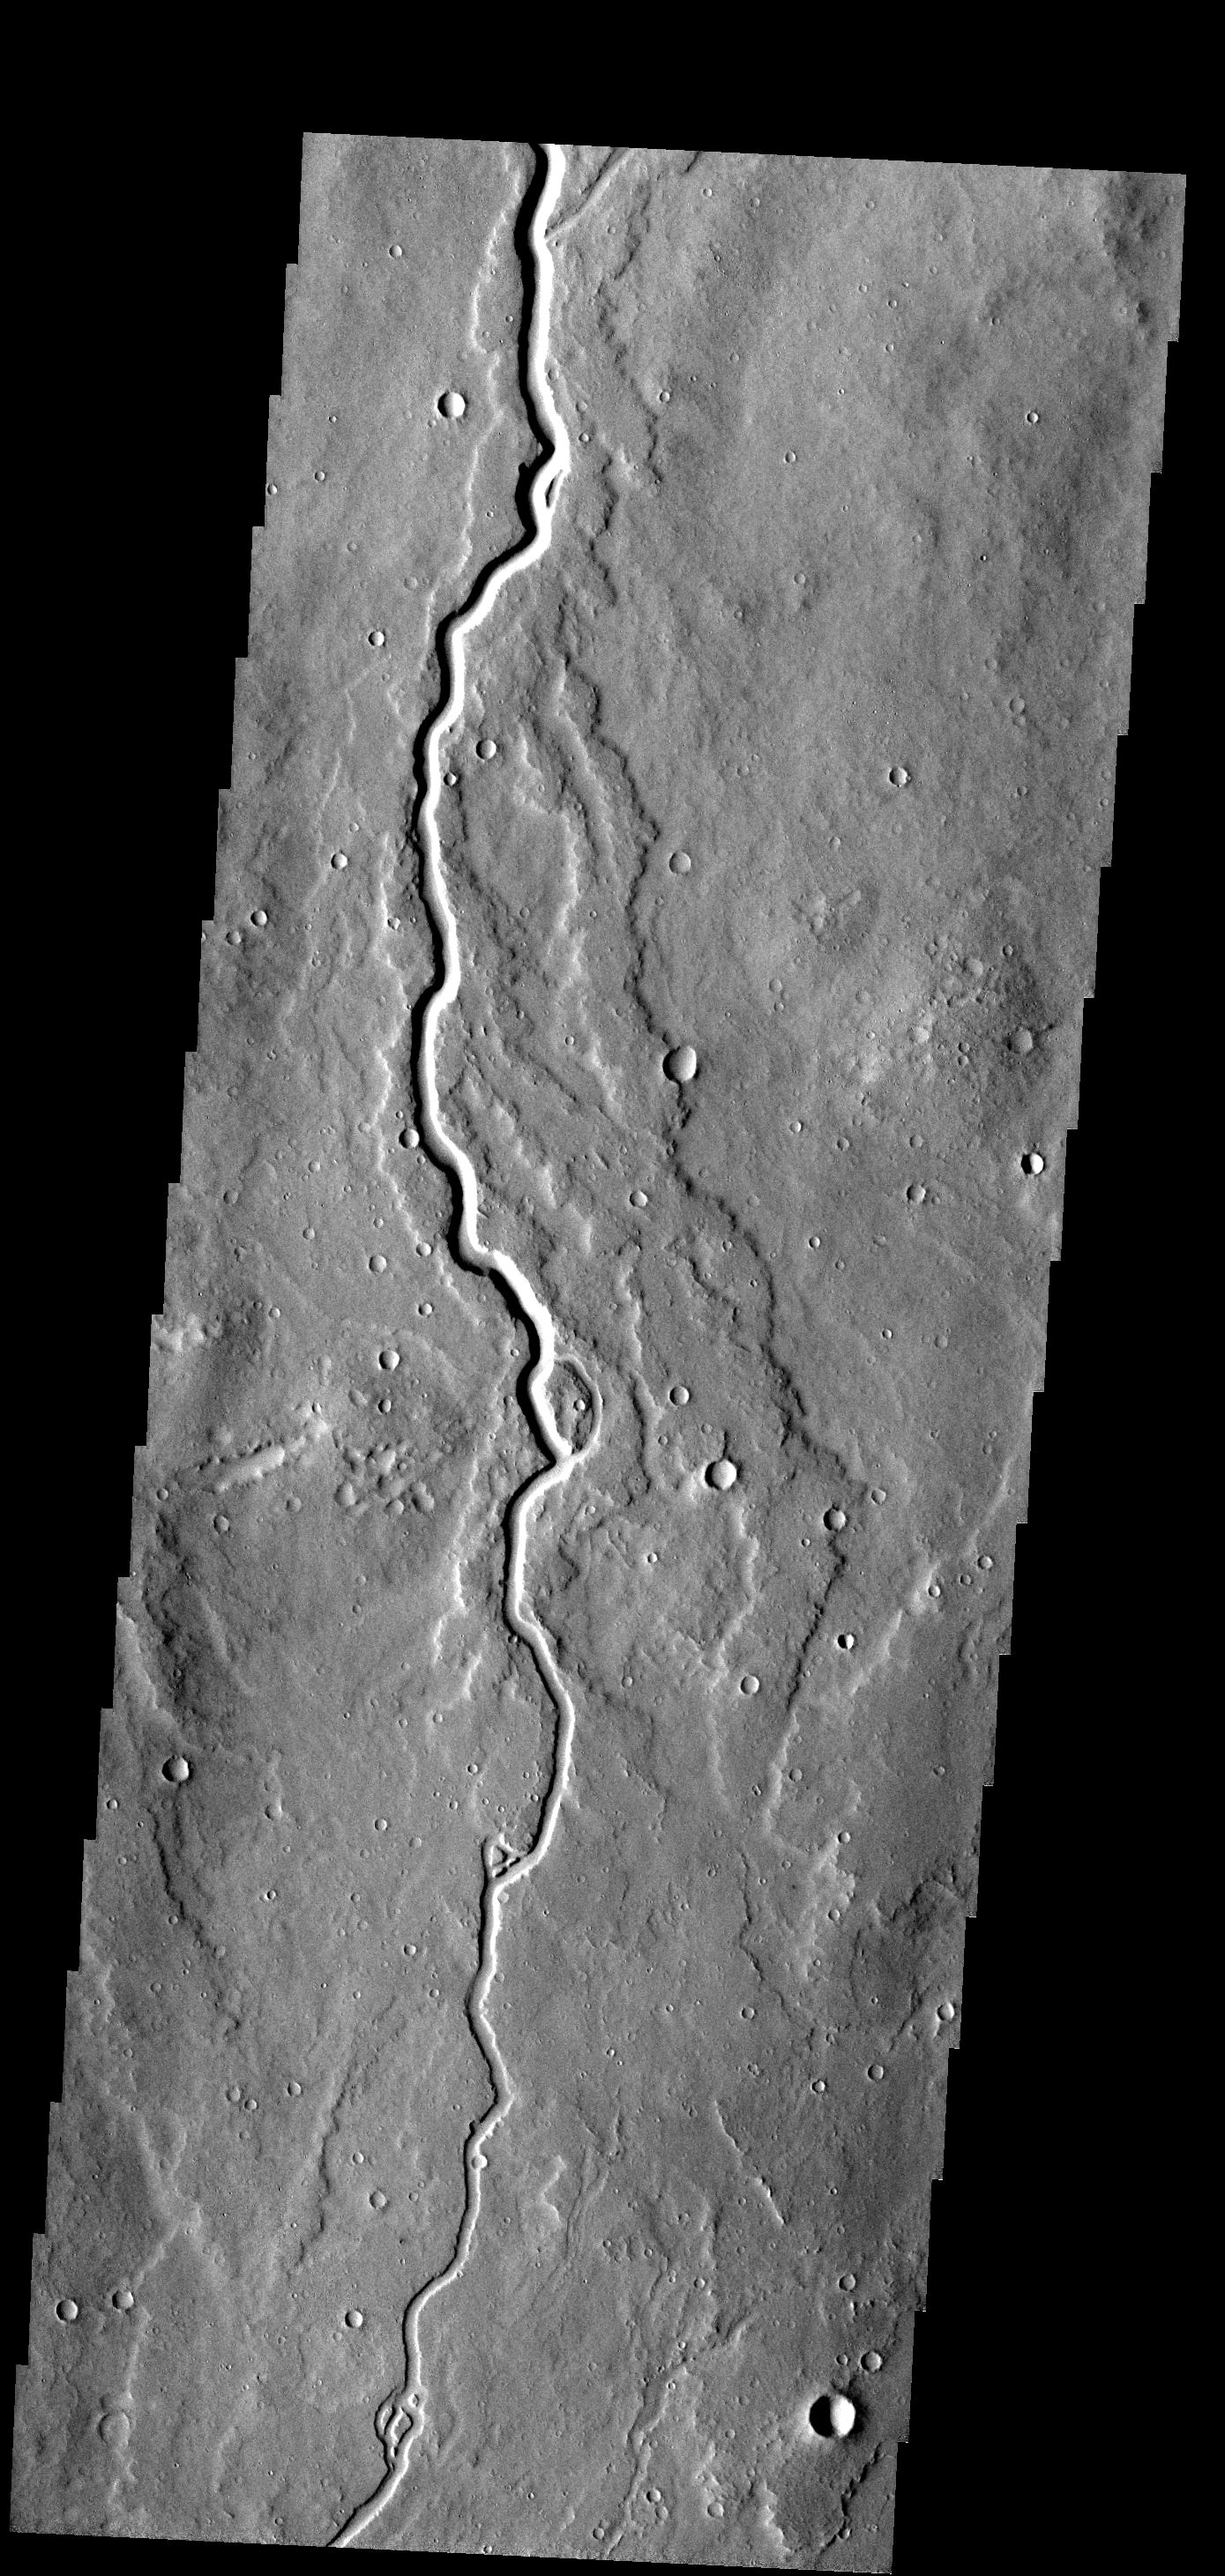

Lava Channel

This lava channel is part of the Elysium Mons flows.

Image information: VIS instrument. Latitude 13.9N, Longitude 145.8E. 18 meter/pixel resolution.

Please see the THEMIS Data Citation Note for details on crediting THEMIS images.

Note: this THEMIS visual image has not been radiometrically nor geometrically calibrated for this preliminary release. An empirical correction has been performed to remove instrumental effects. A linear shift has been applied in the cross-track and down-track direction to approximate spacecraft and planetary motion. Fully calibrated and geometrically projected images will be released through the Planetary Data System in accordance with Project policies at a later time.

NASA’s Jet Propulsion Laboratory manages the 2001 Mars Odyssey mission for NASA’s Office of Space Science, Washington, D.C. The Thermal Emission Imaging System (THEMIS) was developed by Arizona State University, Tempe, in collaboration with Raytheon Santa Barbara Remote Sensing. The THEMIS investigation is led by Dr. Philip Christensen at Arizona State University. Lockheed Martin Astronautics, Denver, is the prime contractor for the Odyssey project, and developed and built the orbiter. Mission operations are conducted jointly from Lockheed Martin and from JPL, a division of the California Institute of Technology in Pasadena.

Credit: NASA/JPL/ASU